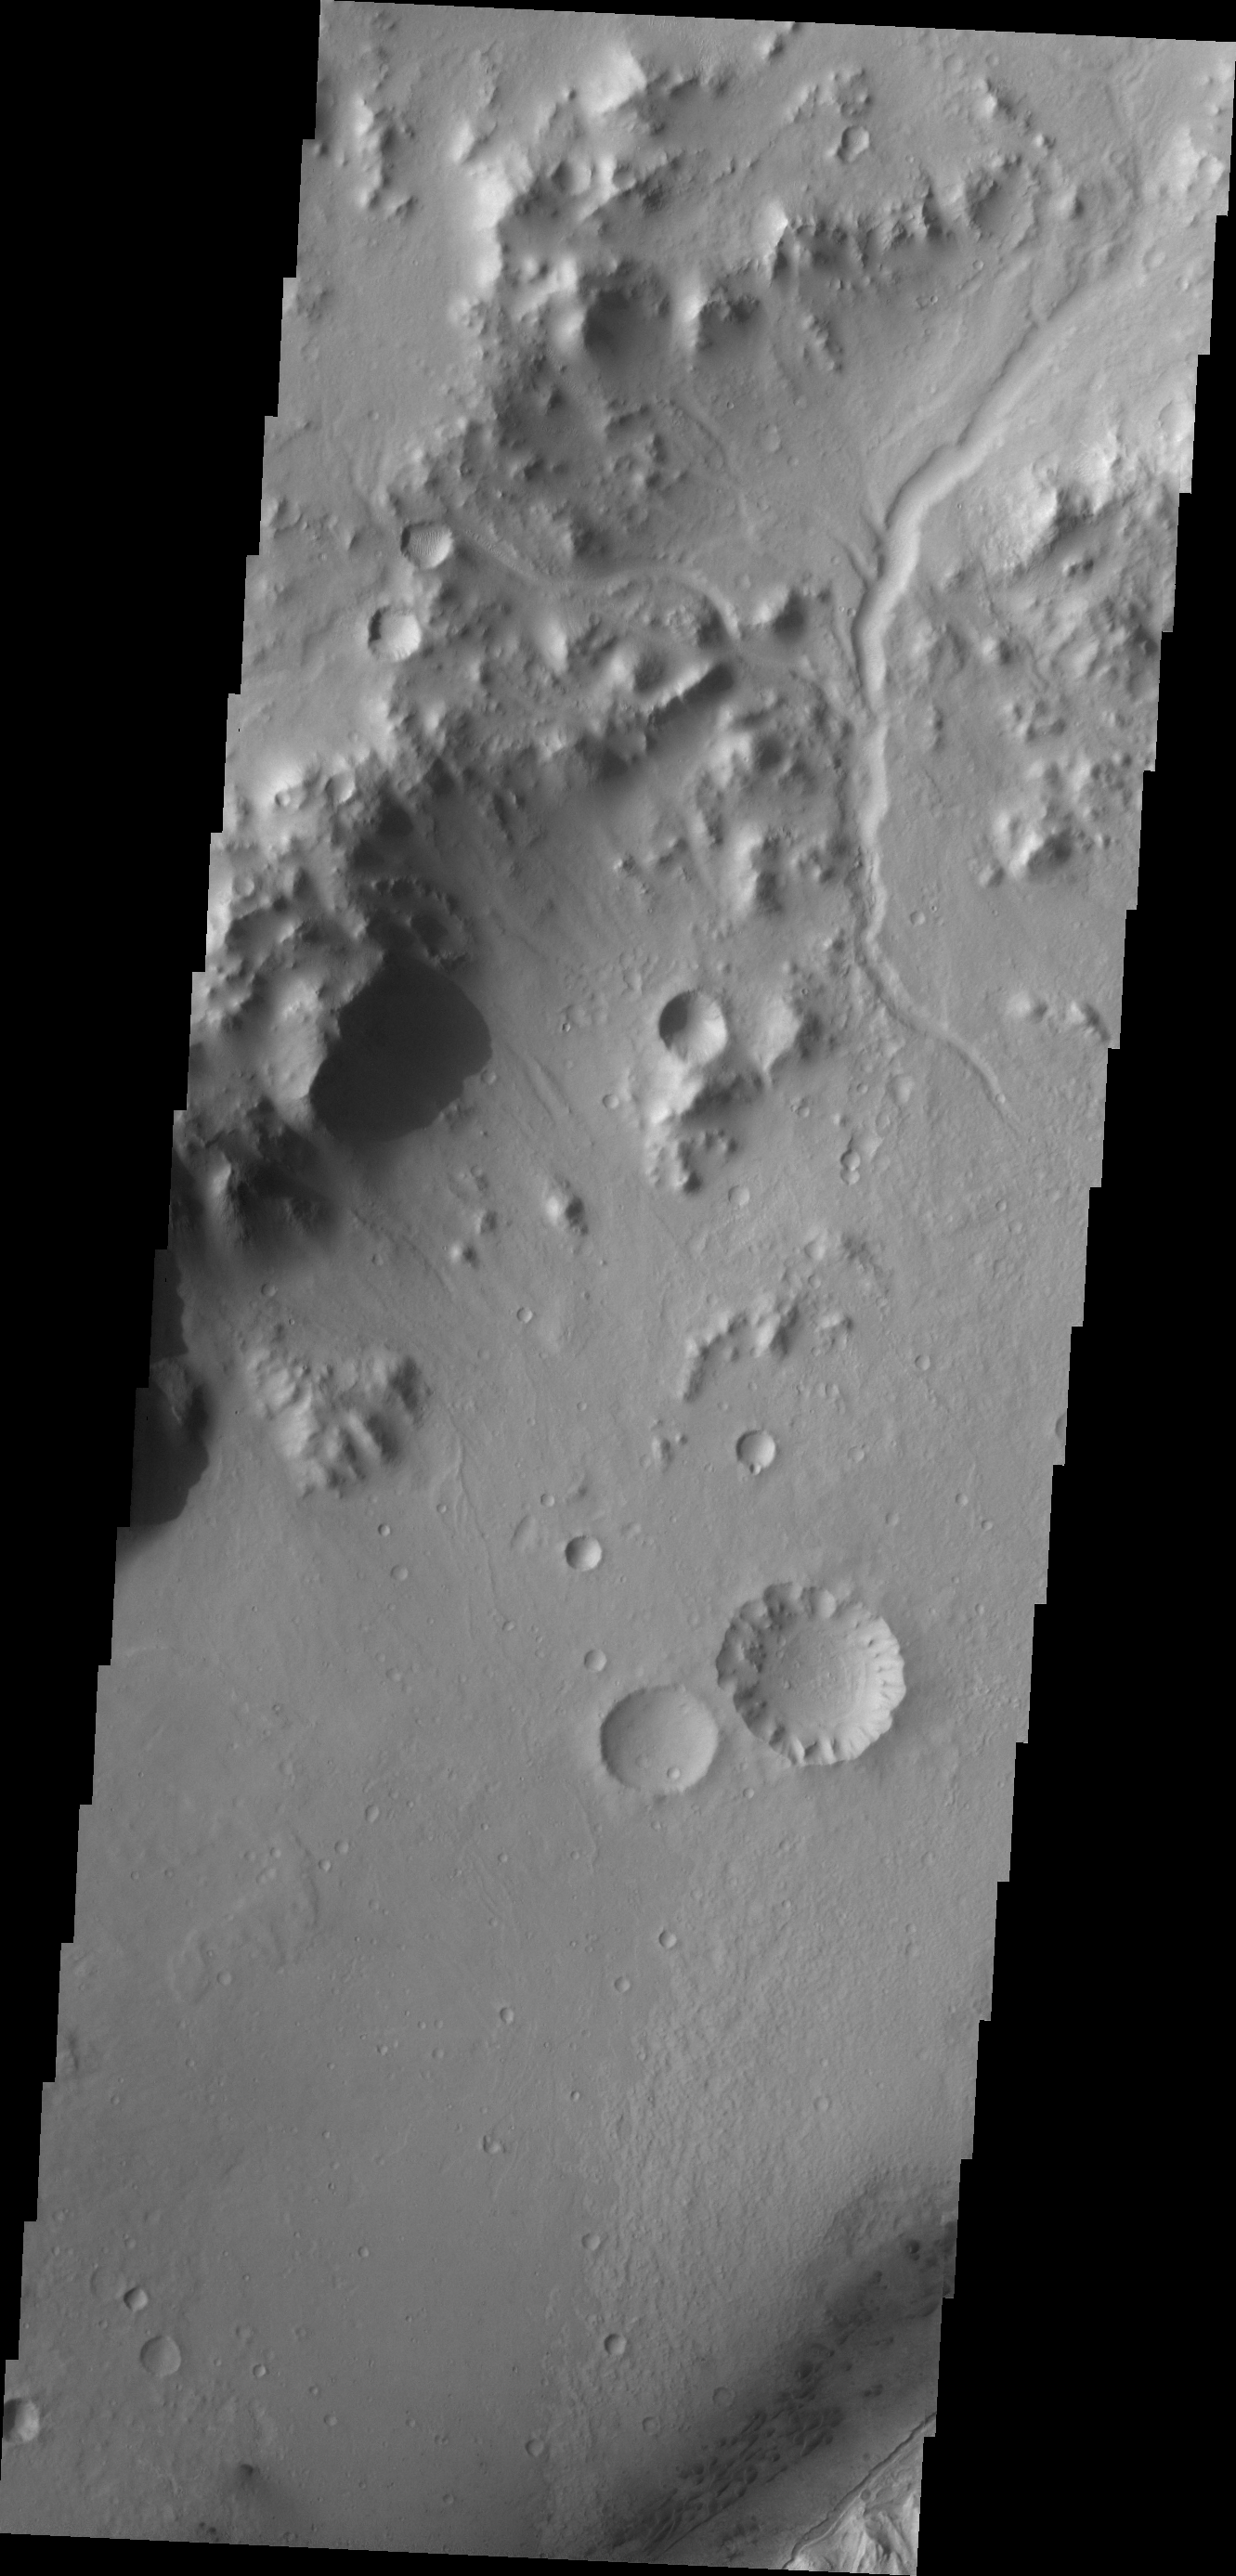

Gale Crater Channels

Small channels dissect the northwestern rim of Gale Crater.

Credit: NASA/JPL/ASU